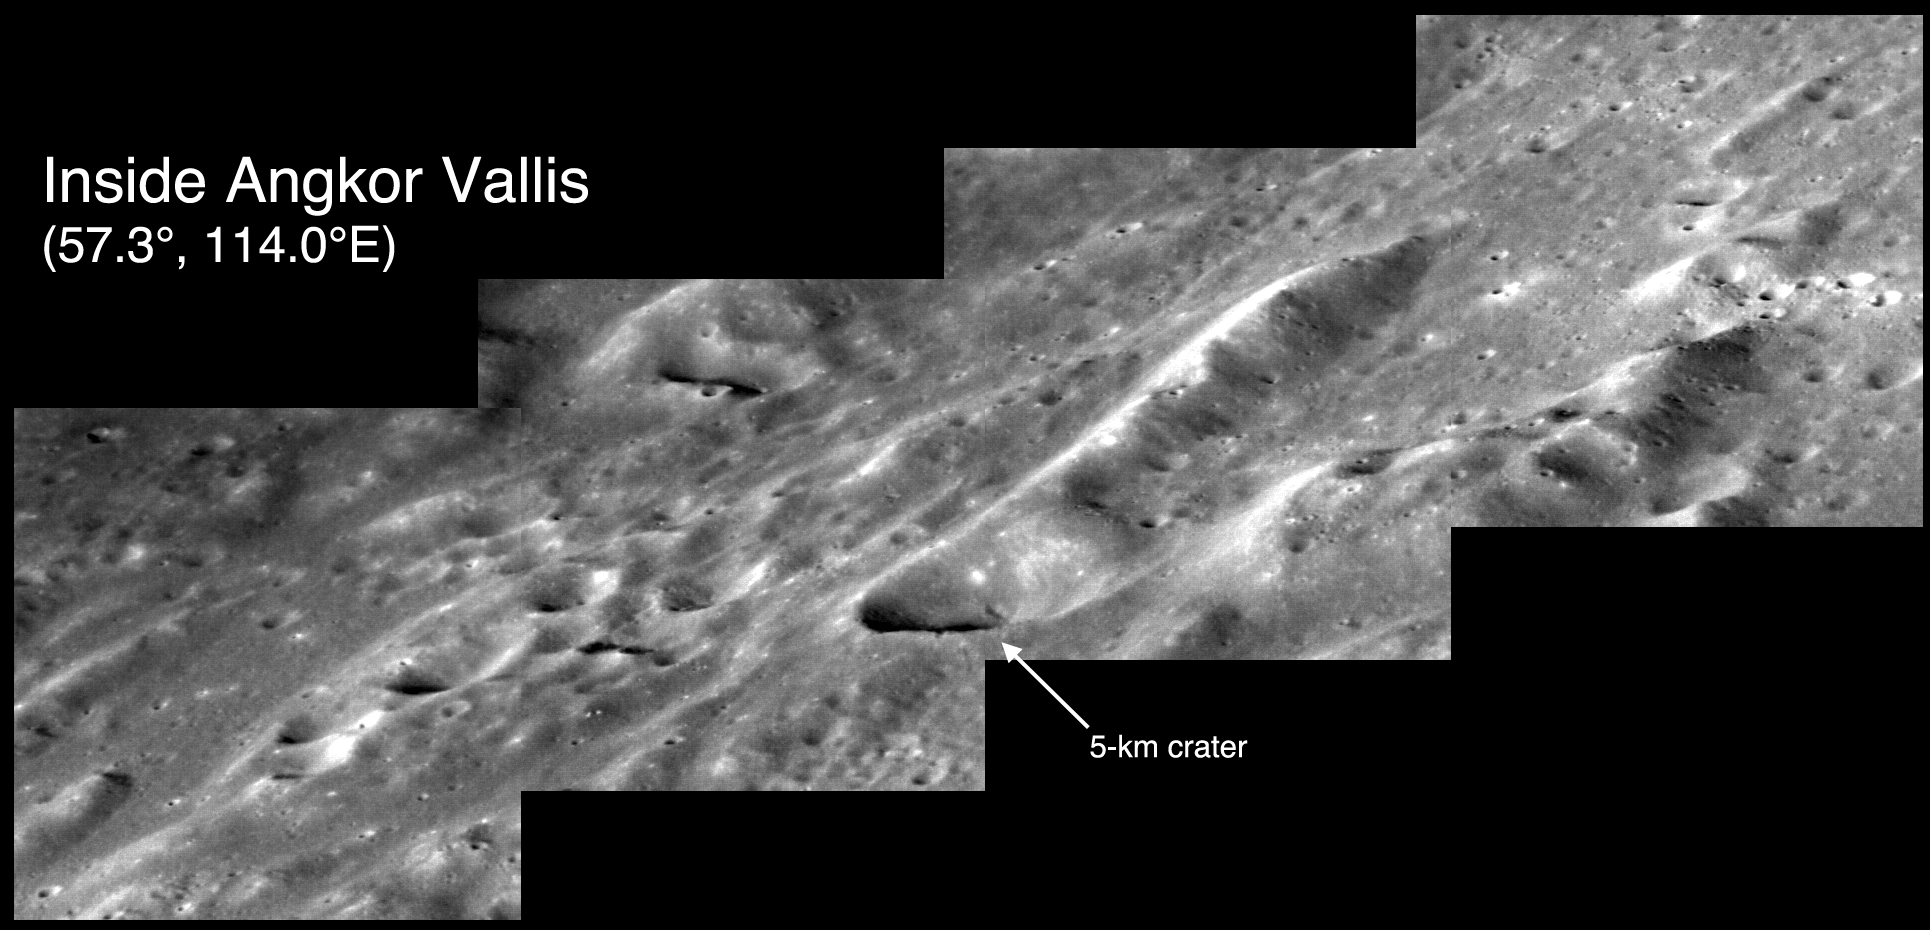

Inside Angkor Vallis

The striking topography inside of Angkor Vallis is believed to have formed by hot, quick-flowing lavas moving across Mercury’s surface. Shown here is a mosaic of four NAC images acquired from a grazing, highly oblique, viewing geometry of the surface. This provides a view that accentuates the height of the landforms within the volcanic valley.

This image was acquired as part of an MDIS campaign to obtain oblique views of Mercury’s surface. Such views provide dramatic perspectives on Mercury’s landscape.

Date acquired: November 19, 2014
Image Mission Elapsed Time (MET): 58763153 – 58763159
Image ID: 7462444-7462447
Instrument: Narrow Angle Camera (NAC) of the Mercury Dual Imaging System (MDIS)
Angkor Vallis Center Latitude: 57.3°
Angkor Vallis Center Longitude: 114.0° E
Scale: A crater with a diameter of roughly 5 kilometers (3 miles) is noted in the mosaic
Center Incidence Angle: 64.0°
Center Emission Angle: 69.3°
Center Phase Angle: 38.5°

The MESSENGER spacecraft is the first ever to orbit the planet Mercury, and the spacecraft’s seven scientific instruments and radio science investigation are unraveling the history and evolution of the Solar System’s innermost planet. During the first two years of orbital operations, MESSENGER acquired over 150,000 images and extensive other data sets. MESSENGER is capable of continuing orbital operations until early 2015.

For information regarding the use of images, see the MESSENGER image use policy.

Credit: NASA/Johns Hopkins University Applied Physics Laboratory/Carnegie Institution of Washington